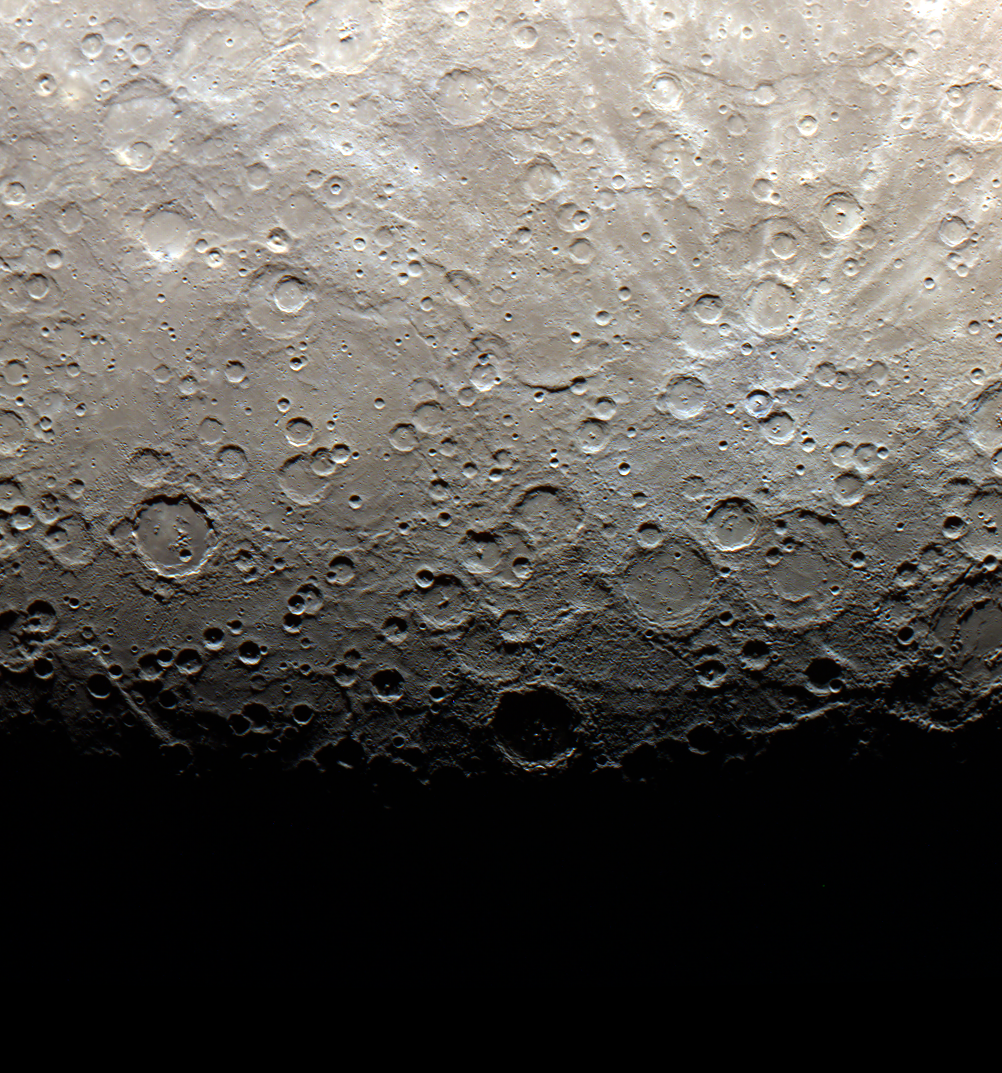

The Terminator is Here

NASA release date June 21, 2011 The terminator of Mercury, shown here in color, is the line between light and dark, or day and night. On Mercury, three days are equivalent to two years, or in other words, the planet spins around its axis three times for every two orbits around the Sun. The first Mercury year of the MESSENGER mission ended on Monday, June 13, 2011. This image was acquired as part of MDIS's color base map. The color base map is composed of WAC images taken through eight different narrow-band color filters and will cover more than 90% of Mercury's surface with an average resolution of 1 kilometer/pixel (0.6 miles/pixel). The highest-quality color images are obtained for Mercury's surface when both the spacecraft and the Sun are overhead, so these images typically are taken with viewing conditions of low incidence and emission angles. The MESSENGER spacecraft is the first ever to orbit the planet Mercury, and the spacecraft's seven scientific instruments and radio science investigation are unraveling the history and evolution of the Solar System's innermost planet. Visit the Why Mercury? section of this website to learn more about the key science questions that the MESSENGER mission is addressing. During the one-year primary mission, MDIS is scheduled to acquire more than 75,000 images in support of MESSENGER's science goals.

Credit: NASA/Johns Hopkins University Applied Physics Laboratory/Carnegie Institution of Washington